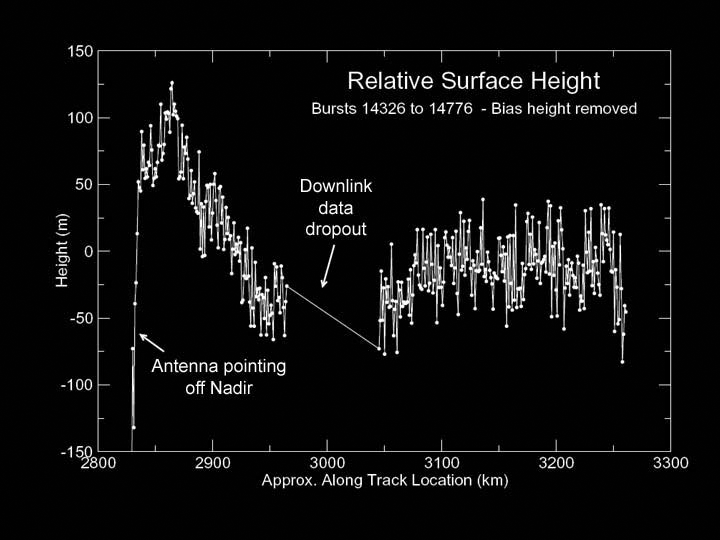

Topography on Titan

This graph, produced using preliminary altimetry data from Cassini’s radar instrument, shows relative surface heights on Titan. The data were acquired on Oct. 26, 2004, during Cassini’s first close encounter with Titan, at distances ranging from 5,000 to 10,000 kilometers (3,100 to 6,200 miles). The location observed is near latitude 25 degrees north, longitude 5 degrees west.

The data show a variation in height of only about 150 meters (490 feet) over the 400-kilometer-long (250-mile-long) track, indicating that in this region Titan is remarkably flat. Fine details in the data are likely to be noise, and not surface features. The area marked “downlink data dropout” was lost during transmission from the spacecraft to Earth but will be recovered by a later data replay.

The Cassini-Huygens mission is a cooperative project of NASA, the European Space Agency and the Italian Space Agency. The Jet Propulsion Laboratory, a division of the California Institute of Technology in Pasadena, manages the Cassini-Huygens mission for NASA’s Science Mission Directorate, Washington, D.C. The Cassini orbiter and its two onboard cameras were designed, developed and assembled at JPL. The instrument team is based at NASA’s Jet Propulsion Laboratory, Pasadena, Calif.

Credit: NASA/JPL-Caltech/ASI